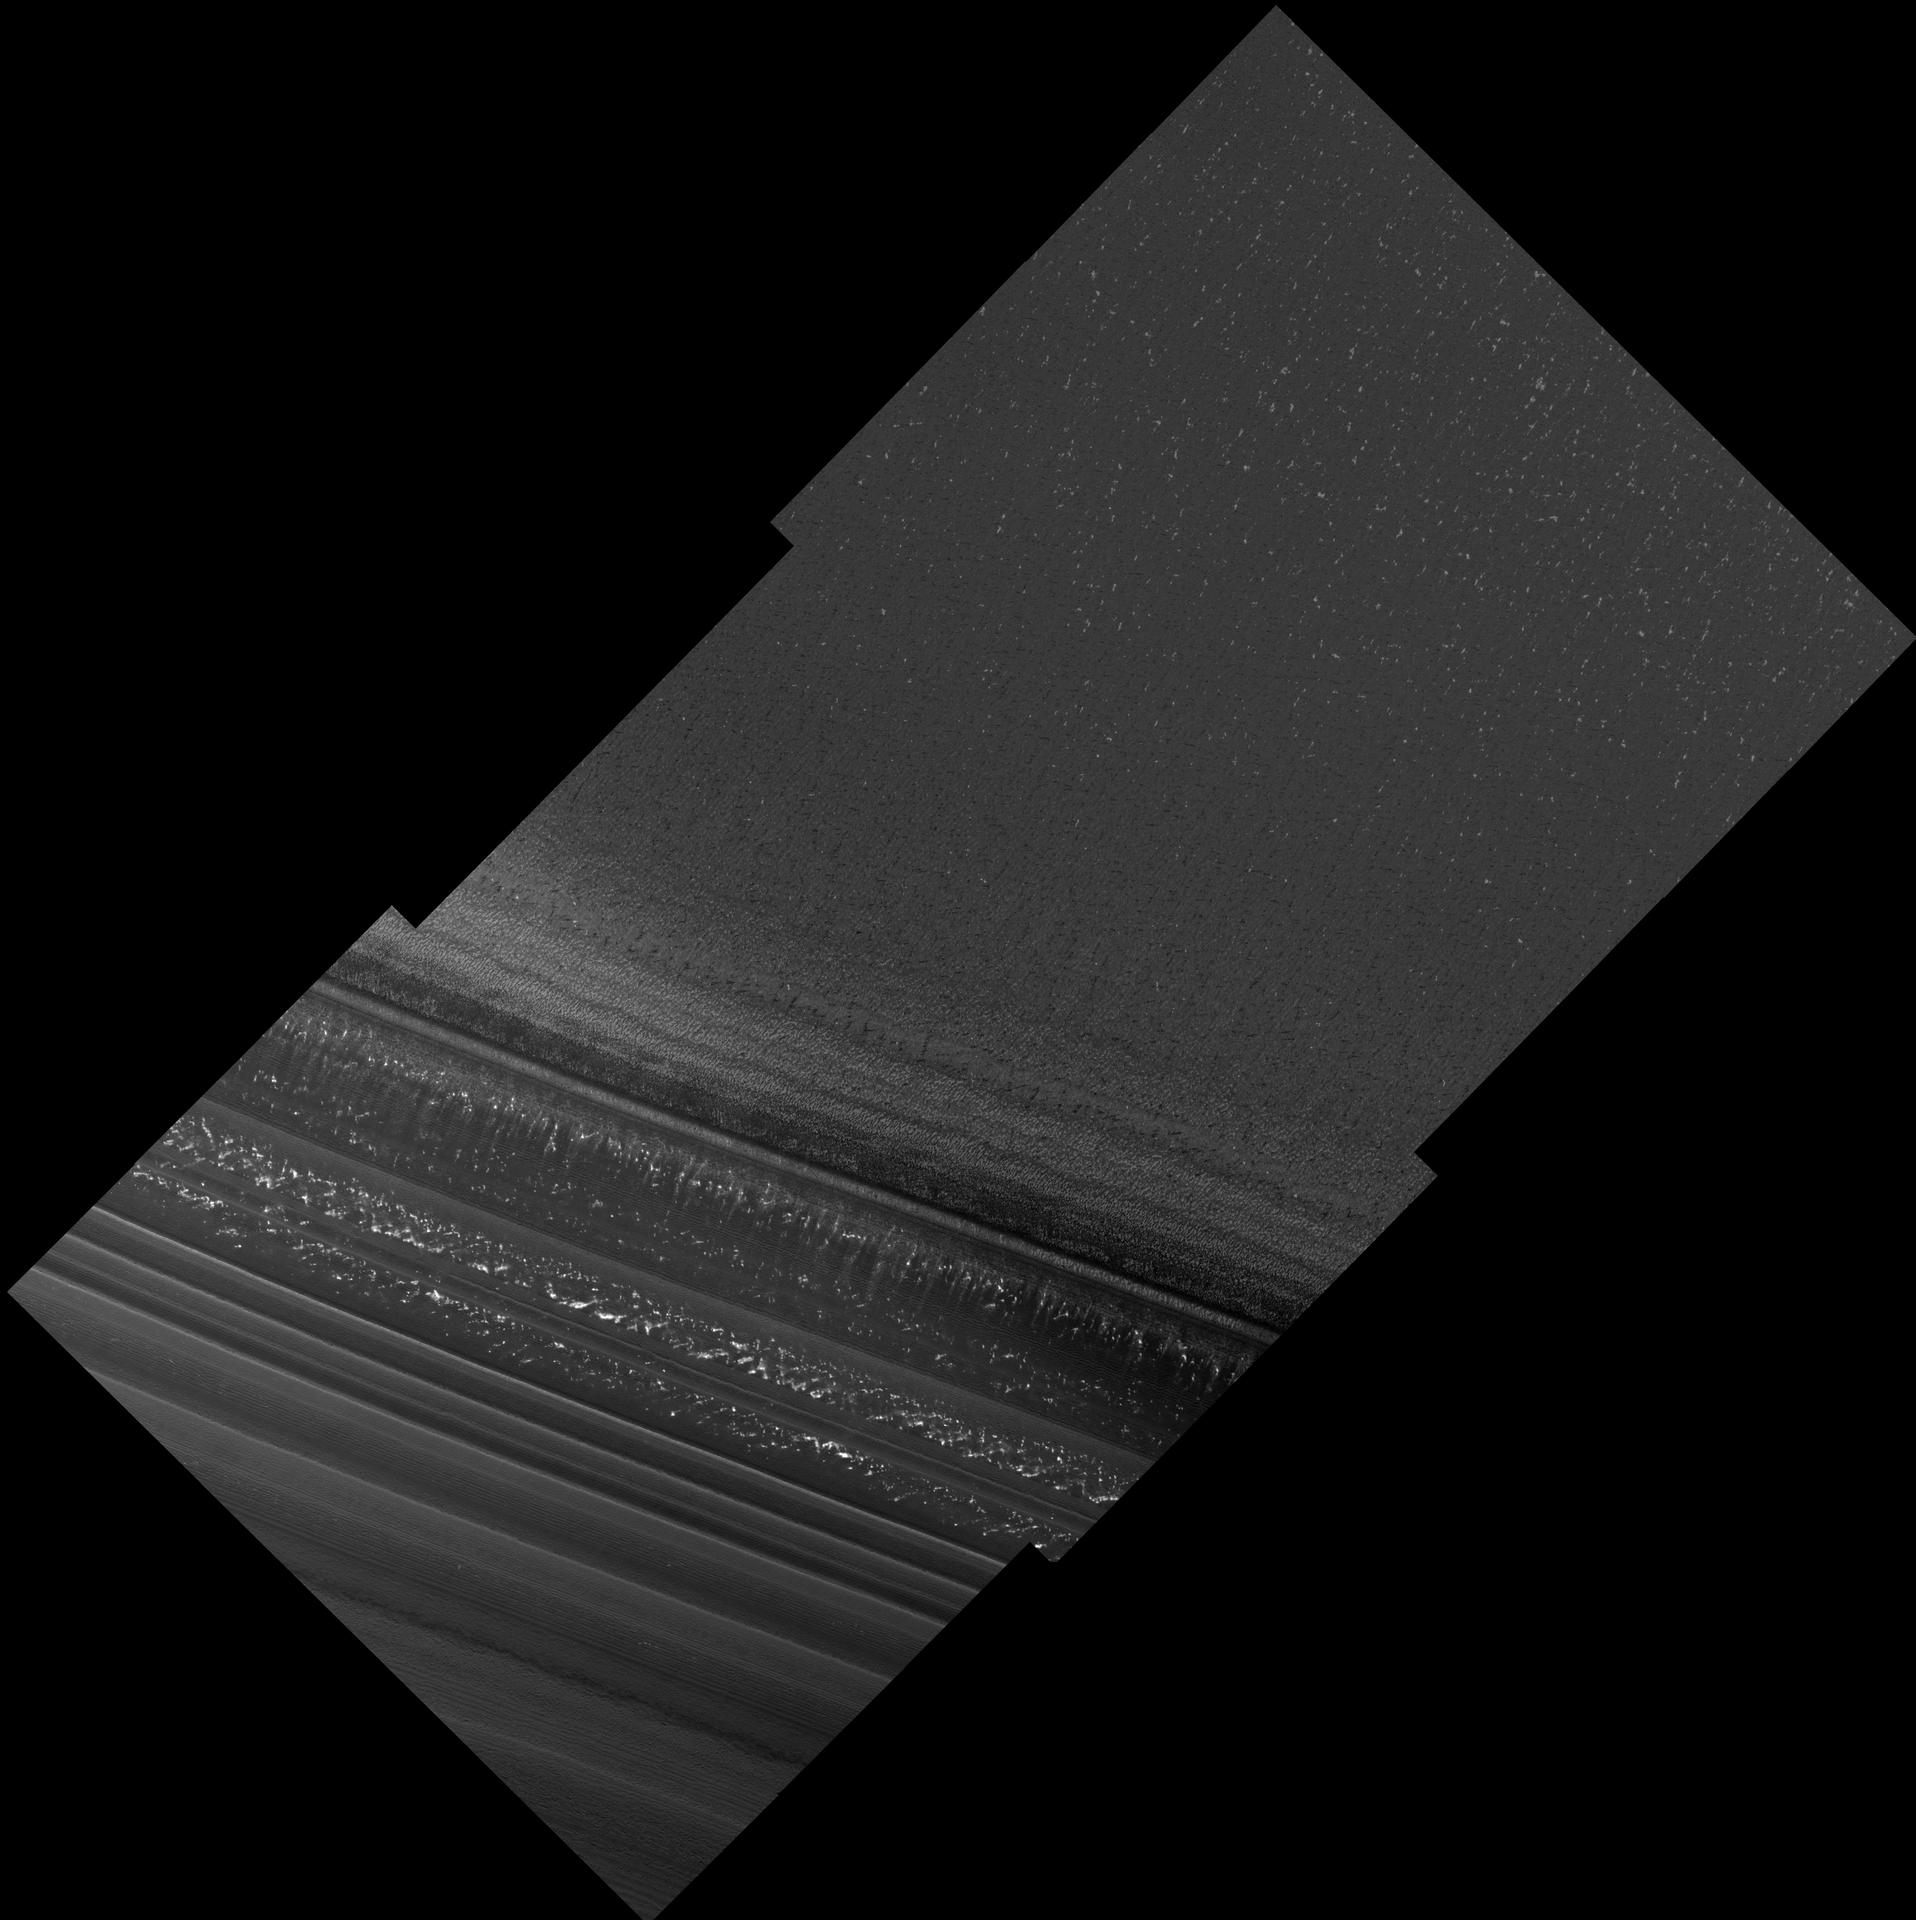

North Polar Layered Deposits in Summer

The High Resolution Imaging Science Experiment (HiRISE) on NASA’s Mars Reconnaissance Orbiter acquired this image during its first day of test imaging from the spacecraft’s low-altitude mapping orbit, Sept. 29, 2006.

This image of Mars’ north polar layered deposits was taken during the summer season (solar longitude of 113.6 degrees), when carbon dioxide frost had evaporated from the surface. The bright spots seen here are most likely patches of water frost, but the location of the frost patches does not appear to be controlled by topography. Layers are visible at the bottom of the image, mostly due to difference in slope between them. The variations in slope are probably caused by differences in the physical properties of the layers. Thinner layers that have previously been observed in these deposits are visible, and may represent annual deposition of water ice and dust that is thought to form the polar layered deposits. These deposits are thought to record global climate variations on Mars, similar to ice ages on Earth. HiRISE images such as this should allow Mars’ climate record to be inferred and compared with climate changes on Earth.

Image TRA_000825_2665 was taken by the High Resolution Imaging Science Experiment (HiRISE) camera onboard the Mars Reconnaissance Orbiter spacecraft on September 29, 2006. Shown here is the full image, centered at 86.5 degree latitude, 172.0 degrees east longitude. The image is oriented such that north is to the top. The range to the target site was 298.9 kilometers (186.8 miles). At this distance the image scale is 59.8 centimeters (23.5 inches) per pixel (with two-by-two binning} so objects about 1.79 meters (70 inches) across are resolved. In total the original image was 12.2 kilometers 7.58 mile; 10024 pixels) wide and 6.1 kilometers (3.79 miles; 5000 pixels) long. The image was taken at a local Mars time of 3:30 PM and the scene is illuminated from the southwest with a solar incidence angle of 63.5 degrees, thus the sun was about 26.5 degrees above the horizon.

NASA’s Jet Propulsion Laboratory, a division of the California Institute of Technology in Pasadena, manages the Mars Reconnaissance Orbiter for NASA’s Science Mission Directorate, Washington. Lockheed Martin Space Systems is the prime contractor for the project and built the spacecraft. The HiRISE camera was built by Ball Aerospace Corporation and is operated by the University of Arizona.

Credit: NASA/JPL/University of Arizona